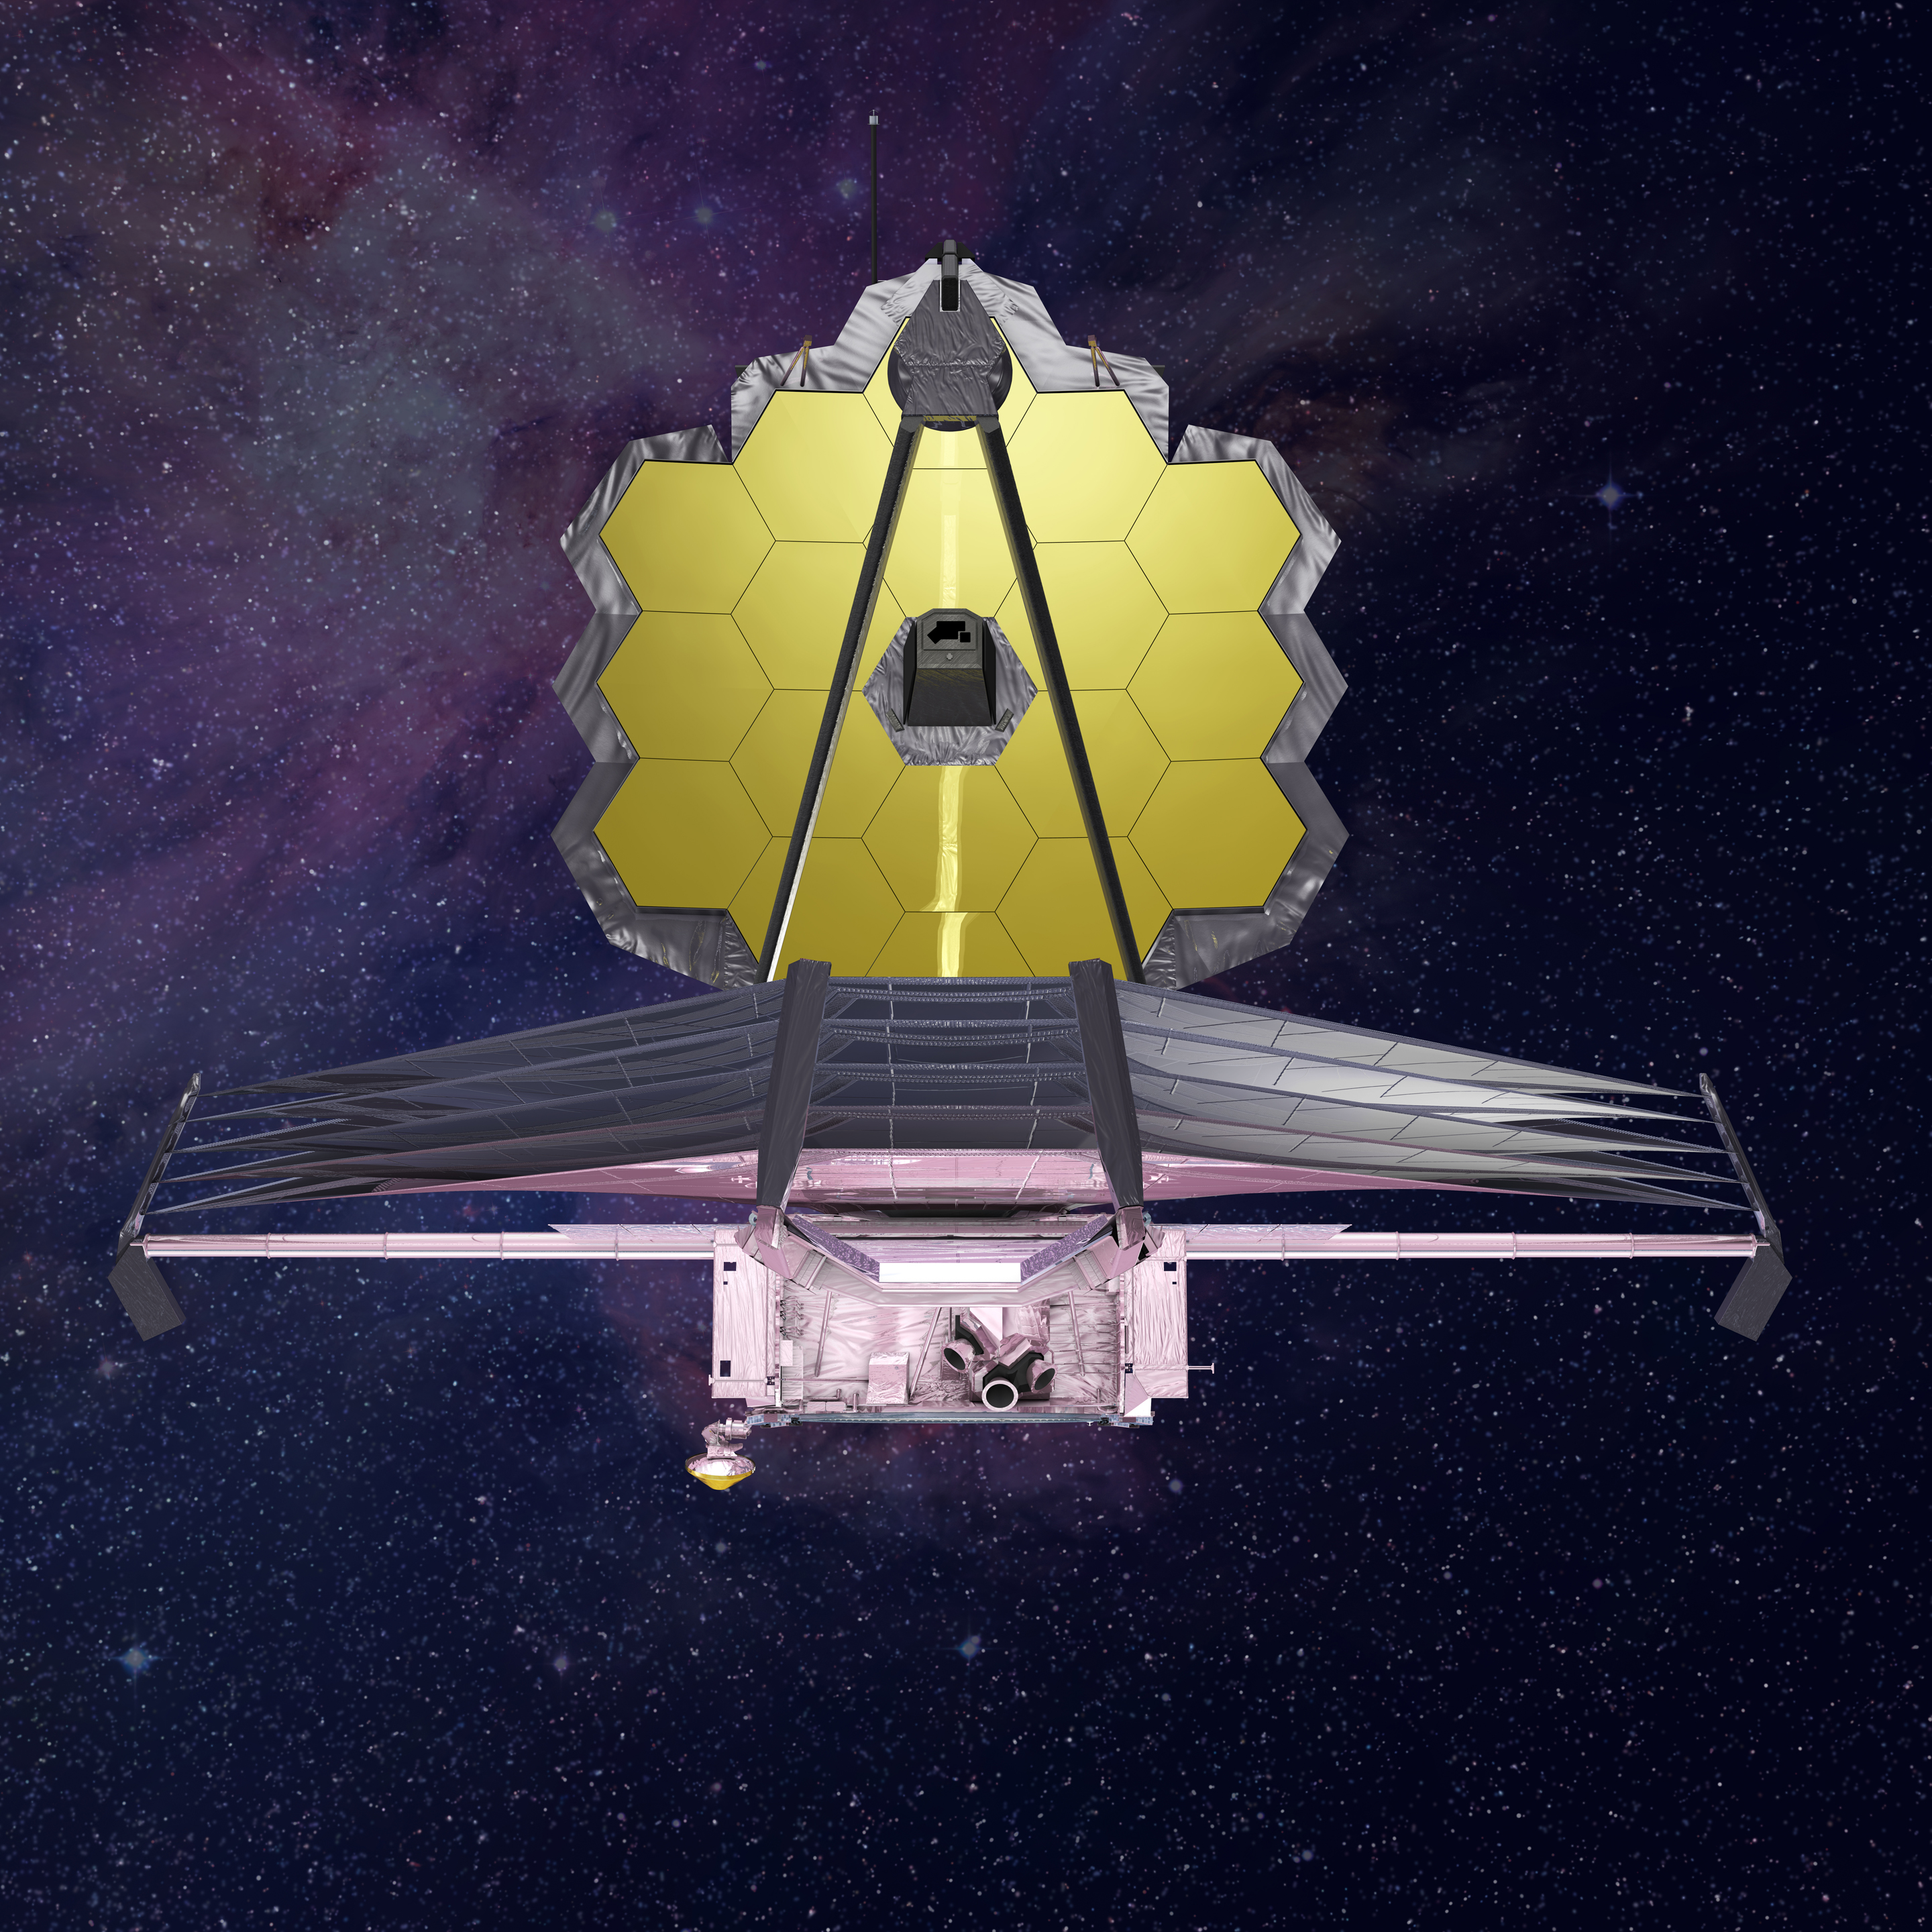

James Webb Space Telescope Front View

This illustration of the Webb telescope shows the segmented mirror and layered sunshield.

Credit: Image: NASA, ESA, CSA, Northrop Grumman